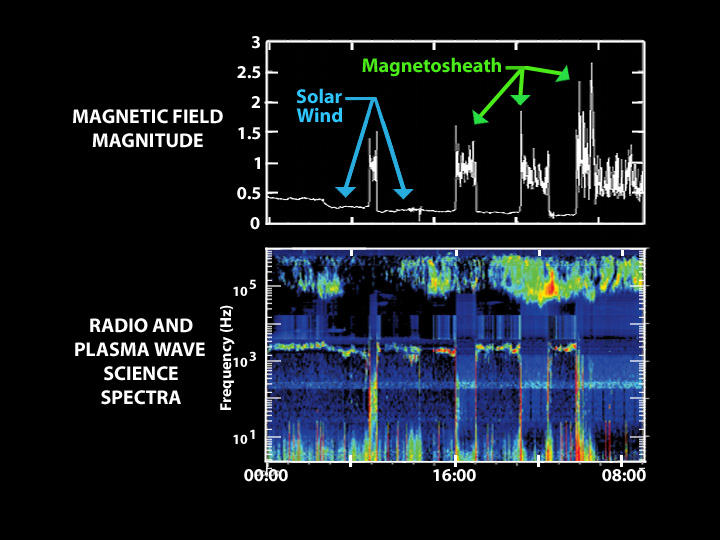

Entering Saturn’s Magnetosphere with a Boom

This graph illustrates the series of sonic booms that took place when the Cassini spacecraft crossed Saturn’s bow shock. A bow shock is a shock wave located where incoming solar wind meets a planet’s magnetosphere, or magnetic bubble. Differences in electrical charges cause the solar wind to curve around the magnetosphere in the same way that air flows around a supersonic airplane. The resulting turbulence is heard as a sonic boom and is represented here as an increase in wave frequency.

Scientists were surprised to discover that Saturn’s bow shock was located at a distance of 3 million kilometers (1.9 million miles) from Saturn, much farther out than they had predicted.

Because the bow shock acts like a balloon when hit, oscillating in and out, Cassini actually crossed it several times, resulting in the seven sonic booms depicted above. Red denotes louder waves, and blue quieter. This data was taken by Cassini’s radio and plasma wave science instrument.

The Cassini-Huygens mission is a cooperative project of NASA, the European Space Agency and the Italian Space Agency. The Jet Propulsion Laboratory, a division of the California Institute of Technology in Pasadena, manages the Cassini-Huygens mission for NASA’s Office of Space Science, Washington, D.C. The Cassini orbiter was designed, developed and assembled at JPL. The radio and plasma wave science instrument team is based at the University of Iowa, Iowa City.

Credit: NASA/JPL/University of Iowa